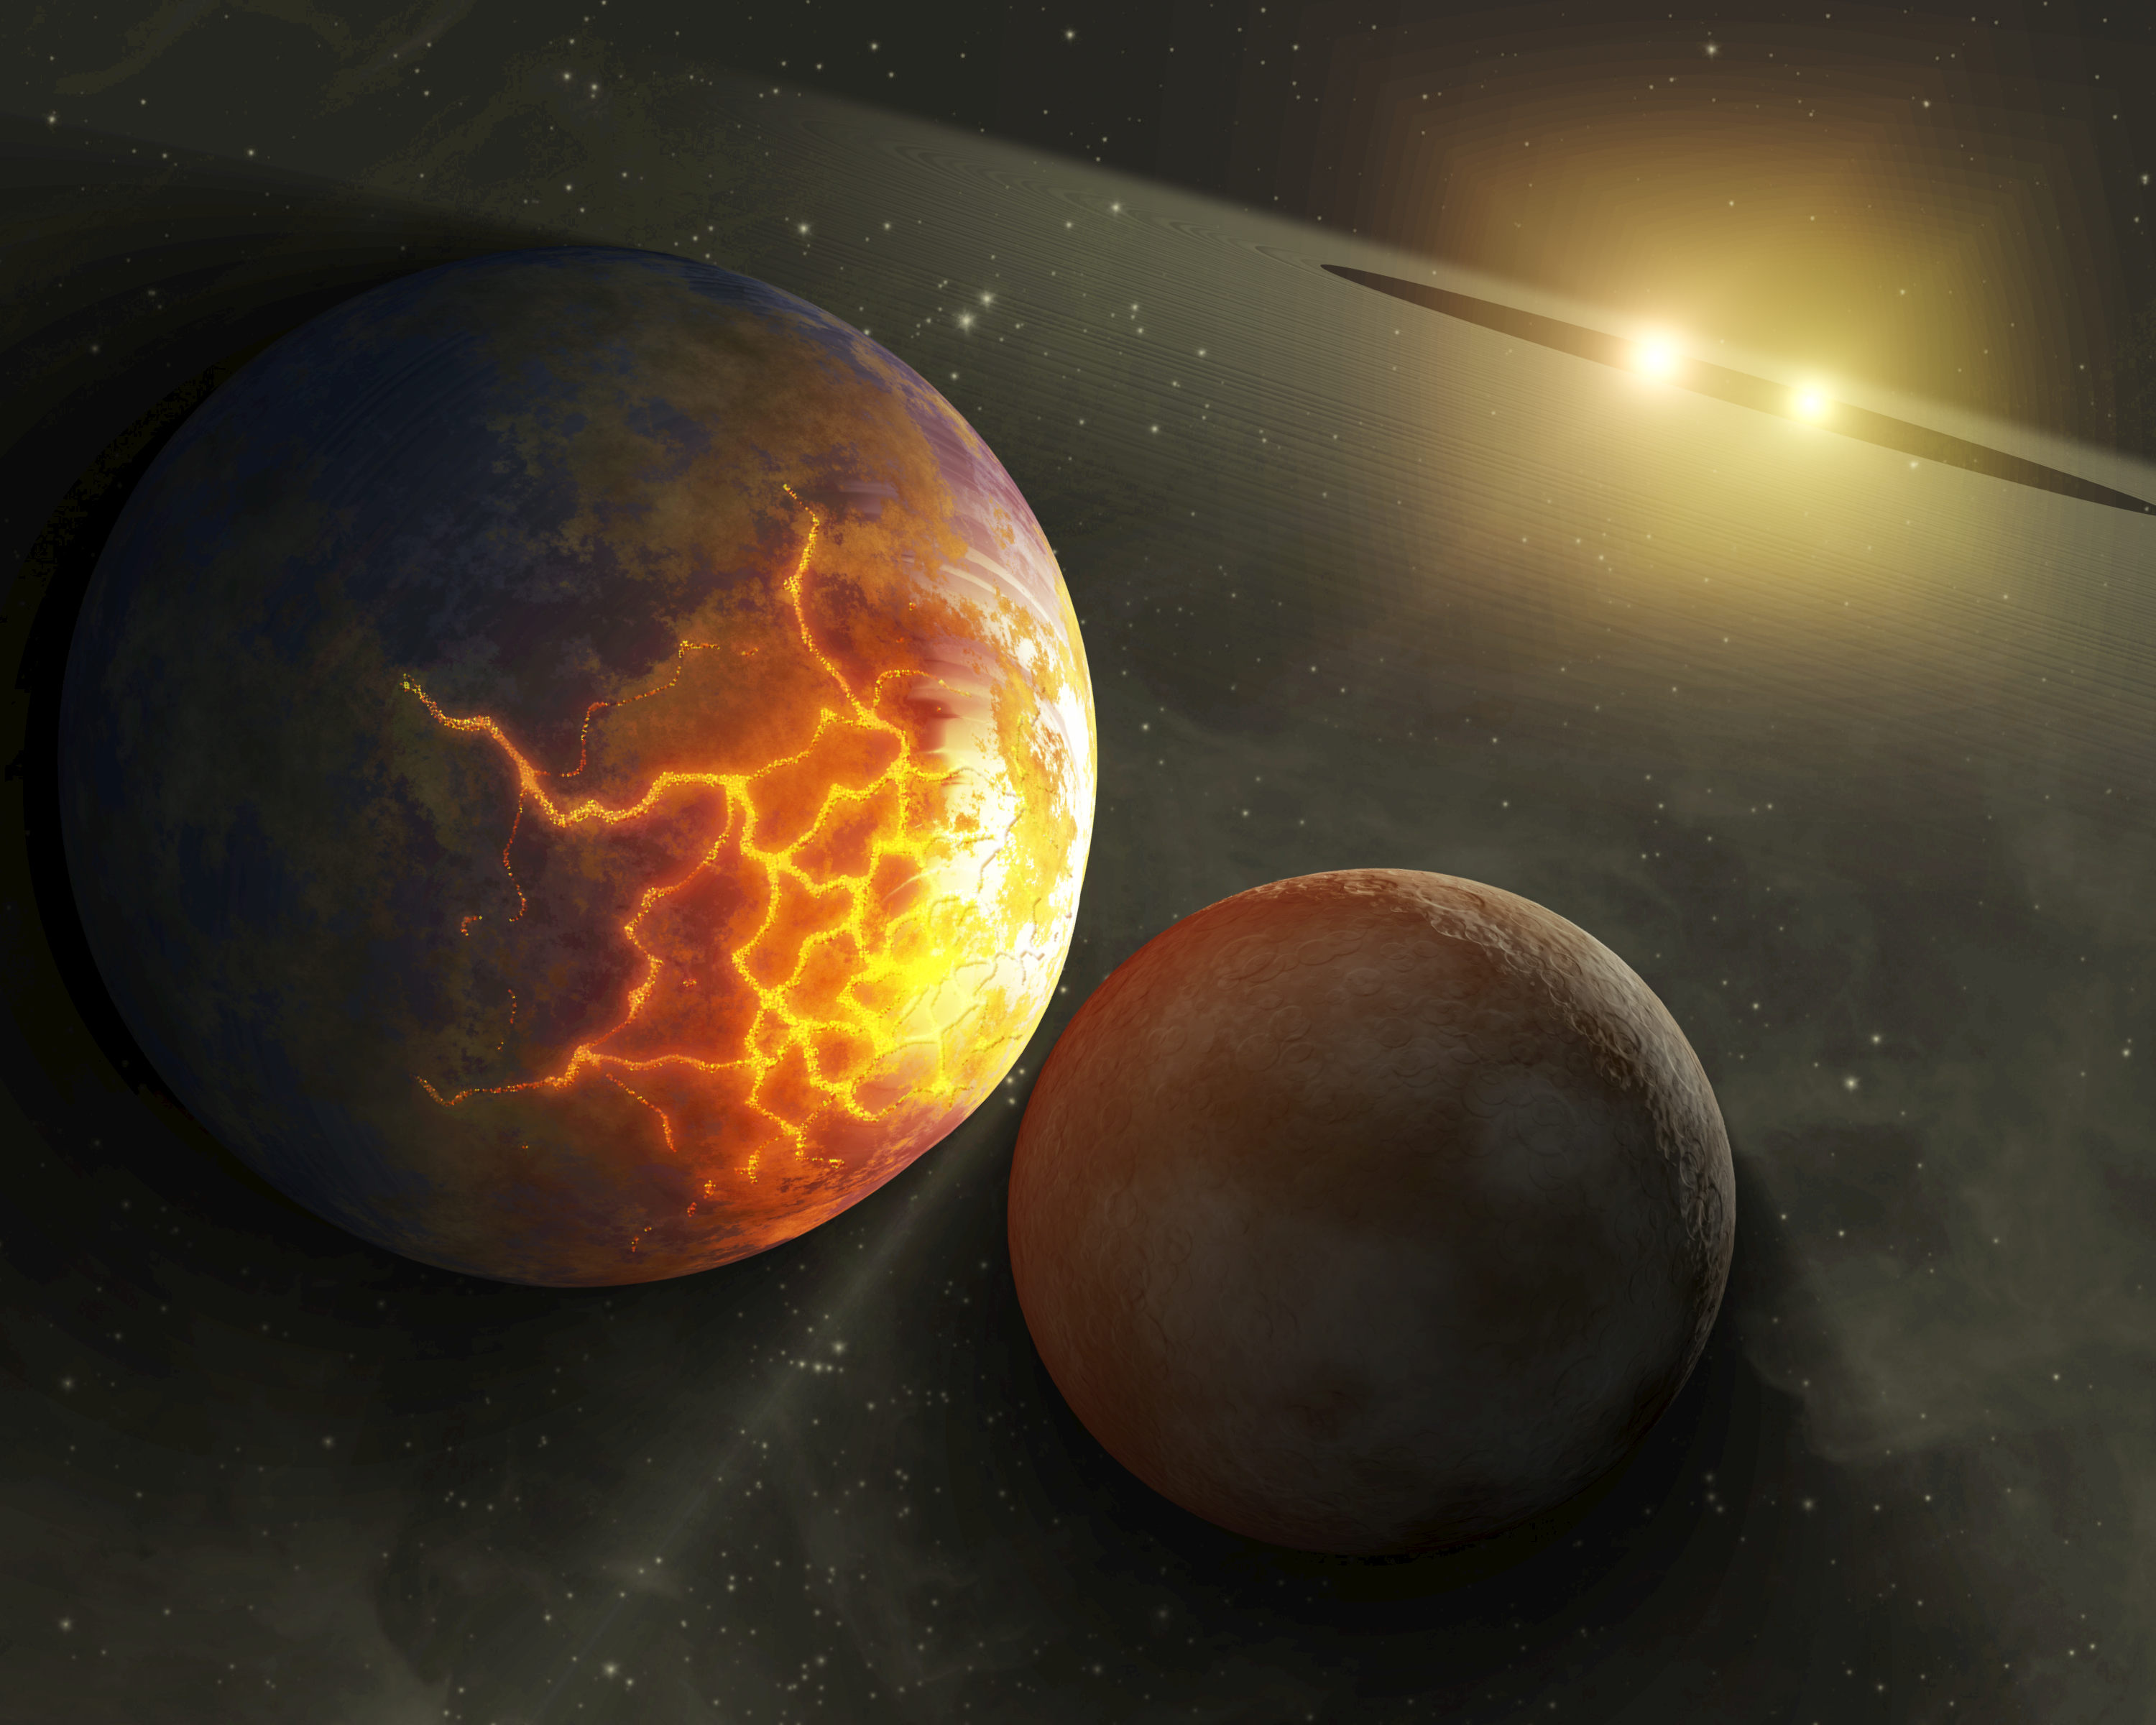

Before the Smashup (Artist’s Concept)

This artist’s concept illustrates an imminent planetary collision around a pair of double stars. NASA’s Spitzer Space Telescope found evidence that such collisions could be common around a certain type of tight double, or binary, star system, referred to as RS Canum Venaticorums or RS CVns for short. The stars are similar to the sun in age and mass, but they orbit tightly around each other. With time, they are thought to get closer and closer, until their gravitational influences change, throwing the orbits of planetary bodies circling around them out of whack.

Astronomers say that these types of systems could theoretically host habitable planets, or planets that orbit at the right distance from the star pairs to have temperatures that allow liquid water to exist. If so, then these worlds might not be so lucky. They might ultimately be destroyed in collisions like the impending one illustrated here, in which the larger body has begun to crack under the tidal stresses caused by the gravity of the approaching smaller one.

Spitzer’s infrared vision spotted dusty evidence for such collisions around three tight star pairs. In this artist concept’s, dust from ongoing planetary collisions is shown circling the stellar duo in a giant disk.

Credit: NASA/JPL-Caltech